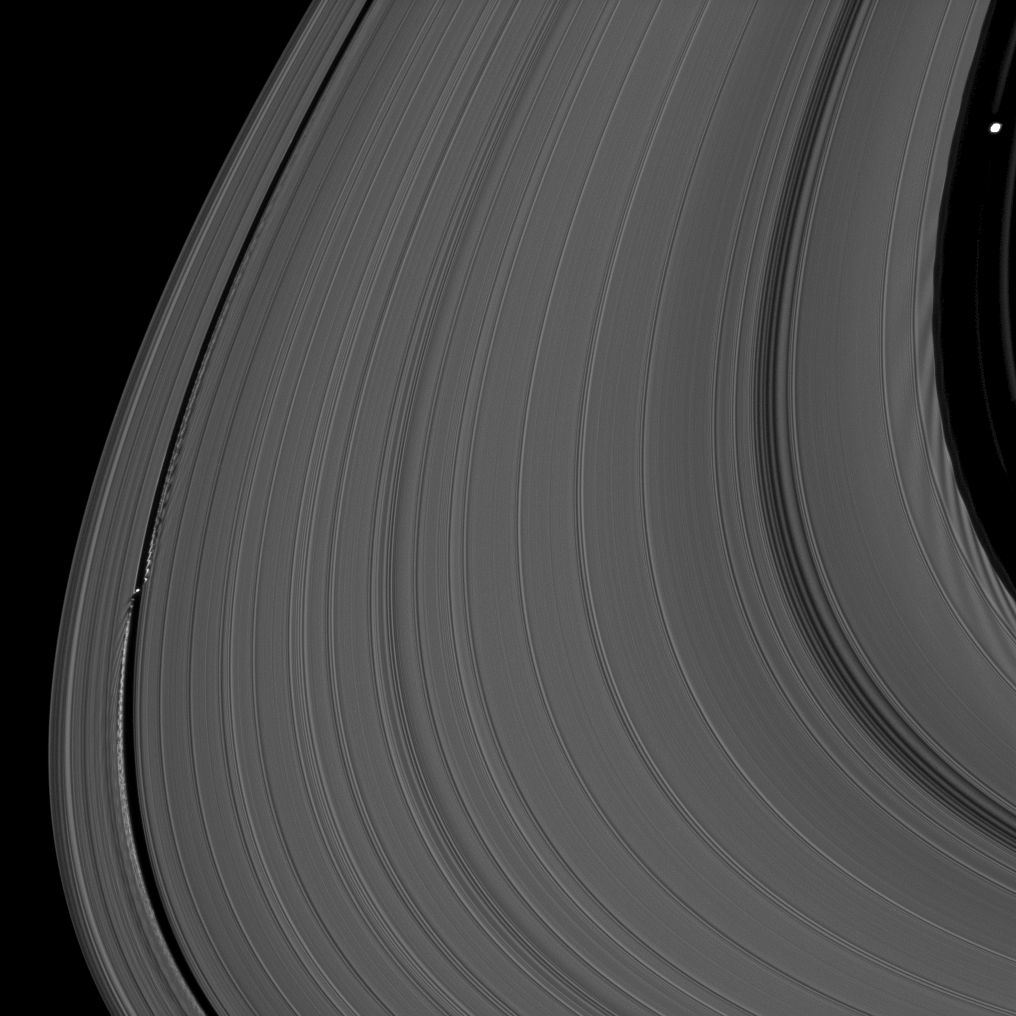

Ring Moons’ Effects

Saturn’s moons Daphnis and Pan demonstrate their effects on the planet’s rings in this view from the Cassini spacecraft.

Daphnis (5 miles, or 8 kilometers across), on the left of the image, orbits in the Keeler Gap of the A ring. The moon’s gravitational pull perturbs the orbits of the particles of the A ring forming the gap’s edge and sculpts the edge into waves that move both in the ring’s plane (radially) and out of the ring’s plane. See PIA11655 and PIA12698 to learn more.

Pan (17 miles, or 28 kilometers across), in the top right of the image, orbits in the Encke Gap of the A ring. The effects of that moon’s gravity can be seen as dark wakes on the parts of the rings below Pan in the image, propagating towards the middle of the image.. See PIA07528 and PIA10529 to learn more.

This view looks toward the southern, unilluminated side of the rings from about 6 degrees below the ringplane.

The image was taken in visible light with the Cassini spacecraft narrow-angle camera on June 3, 2010. The view was obtained at a distance of approximately 329,000 miles (529,000 kilometers) from Saturn. Image scale is 2 miles (3 kilometers) per pixel.

The Cassini-Huygens mission is a cooperative project of NASA, the European Space Agency and the Italian Space Agency. The Jet Propulsion Laboratory, a division of the California Institute of Technology in Pasadena, manages the mission for NASA’s Science Mission Directorate, Washington, D.C. The Cassini orbiter and its two onboard cameras were designed, developed and assembled at JPL. The imaging operations center is based at the Space Science Institute in Boulder, Colo.

Credit: NASA/JPL-Caltech/Space Science Institute